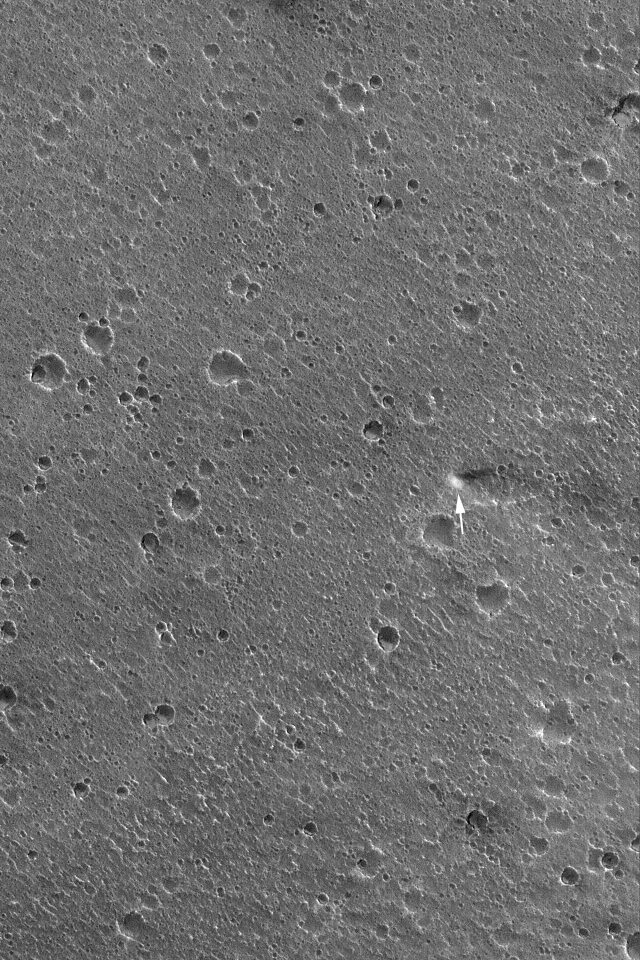

September Dust Devil

8 September 2004
Presently Mars is experiencing late spring in its northern hemisphere, and dust devil activity is picking up as summer approaches. This Mars Global Surveyor (MGS) Mars Orbiter Camera (MOC) image of a cratered plain in southern Acidalia Planitia was acquired earlier this week on 5 September 2004. The arrow points to a dust devil observed that day. The image is located near 29.2°N, 30.3°W, and covers an area approximately 3 km (1.9 mi) across. Sunlight illuminates the scene from the lower left.

Credit: NASA/JPL/Malin Space Science Systems